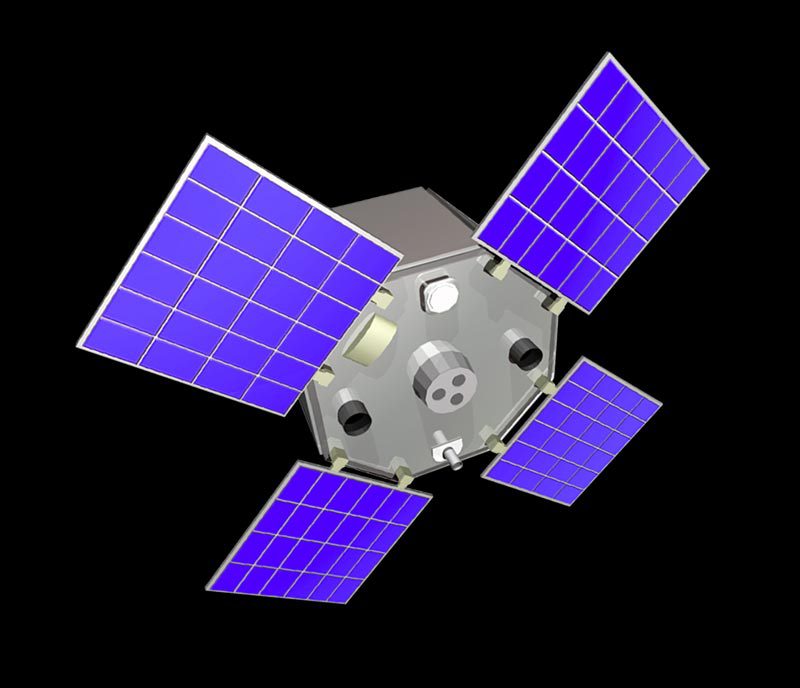

Active Cavity Irradiance Monitor Satellite (ACRIMSAT) Artist’s Concept

The Active Cavity Irradiance Monitor Satellite, or ACRIMSAT, mission is a climate change investigation that measures changes in how much of the sun’s energy reaches Earth’s atmosphere. This energy, called solar irradience, creates winds, heats the land and drives ocean currents, and therefore contains significant data that climatologists can use to improve predictions of climate change and global warming.

The satellite’s Active Cavity Irradiance Monitor III instrument, now in its third generation, has been used since the 1980s to study solar irradiance and its impacts on global warming. Scientists, using data from the instrument, now theorize that there is a significant correlation between solar radiation and global warming.

ACRIMSAT completed its five-year primary mission in 2005 when it began operating under its extended mission.

Credit: NASA